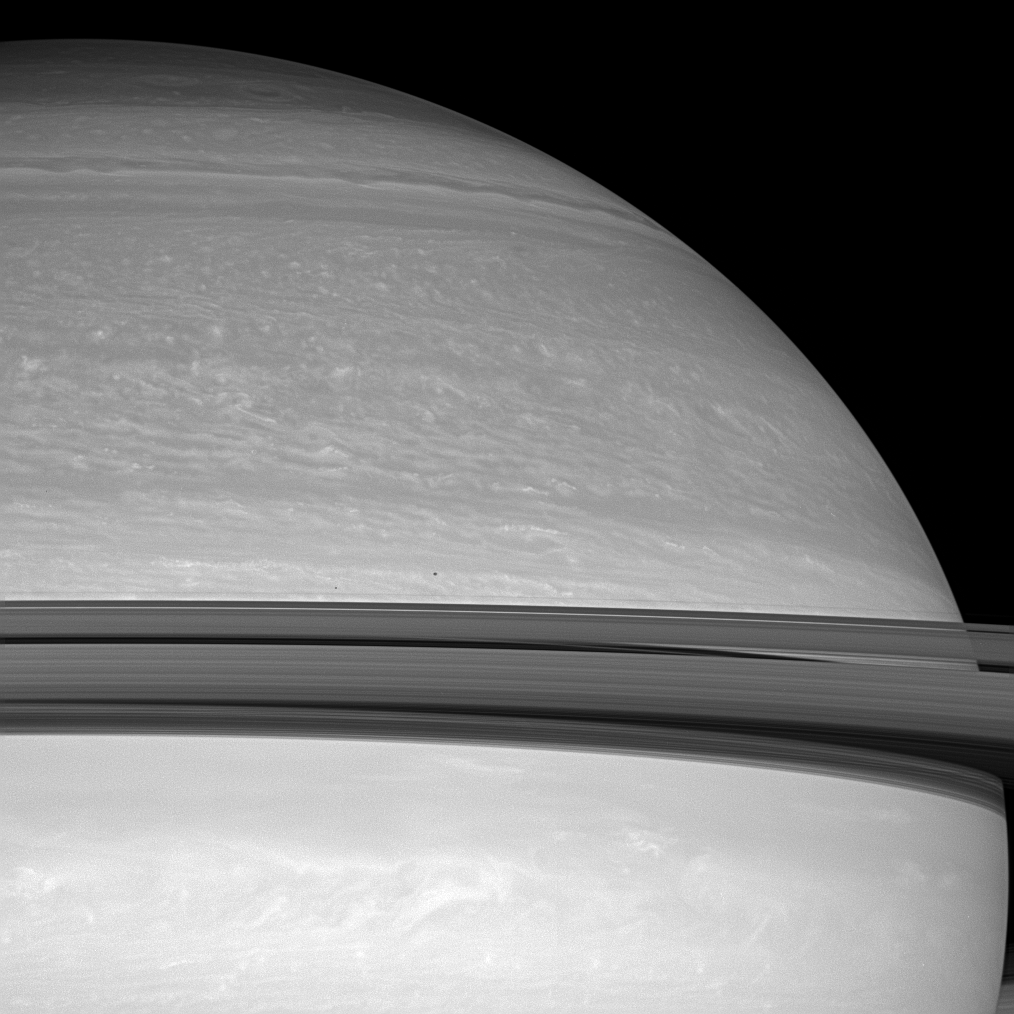

Moons in Transit

Two small moons race across the face of Saturn. The planet’s icy rings cast dark shadows onto the feathery clouds below.

Janus (179 kilometers, or 111 miles across) appears above the rings near center. Pandora (81 kilometers, or 50 miles across) is slightly closer to Saturn, to the left of Janus.

This view looks toward the sunlit side of the rings from about 7 degrees below the ringplane. The image was taken with the Cassini spacecraft wide-angle camera on June 18, 2008 using a combination of spectral filters sensitive to wavelengths of polarized infrared light centered at 752 and 705 nanometers. The view was obtained at a distance of approximately 1.1 million kilometers (683,000 miles) from Saturn. Image scale is 62 kilometers (39 miles) per pixel.

The Cassini-Huygens mission is a cooperative project of NASA, the European Space Agency and the Italian Space Agency. The Jet Propulsion Laboratory, a division of the California Institute of Technology in Pasadena, manages the mission for NASA’s Science Mission Directorate, Washington, D.C. The Cassini orbiter and its two onboard cameras were designed, developed and assembled at JPL. The imaging operations center is based at the Space Science Institute in Boulder, Colo.

Credit: NASA/JPL/Space Science Institute